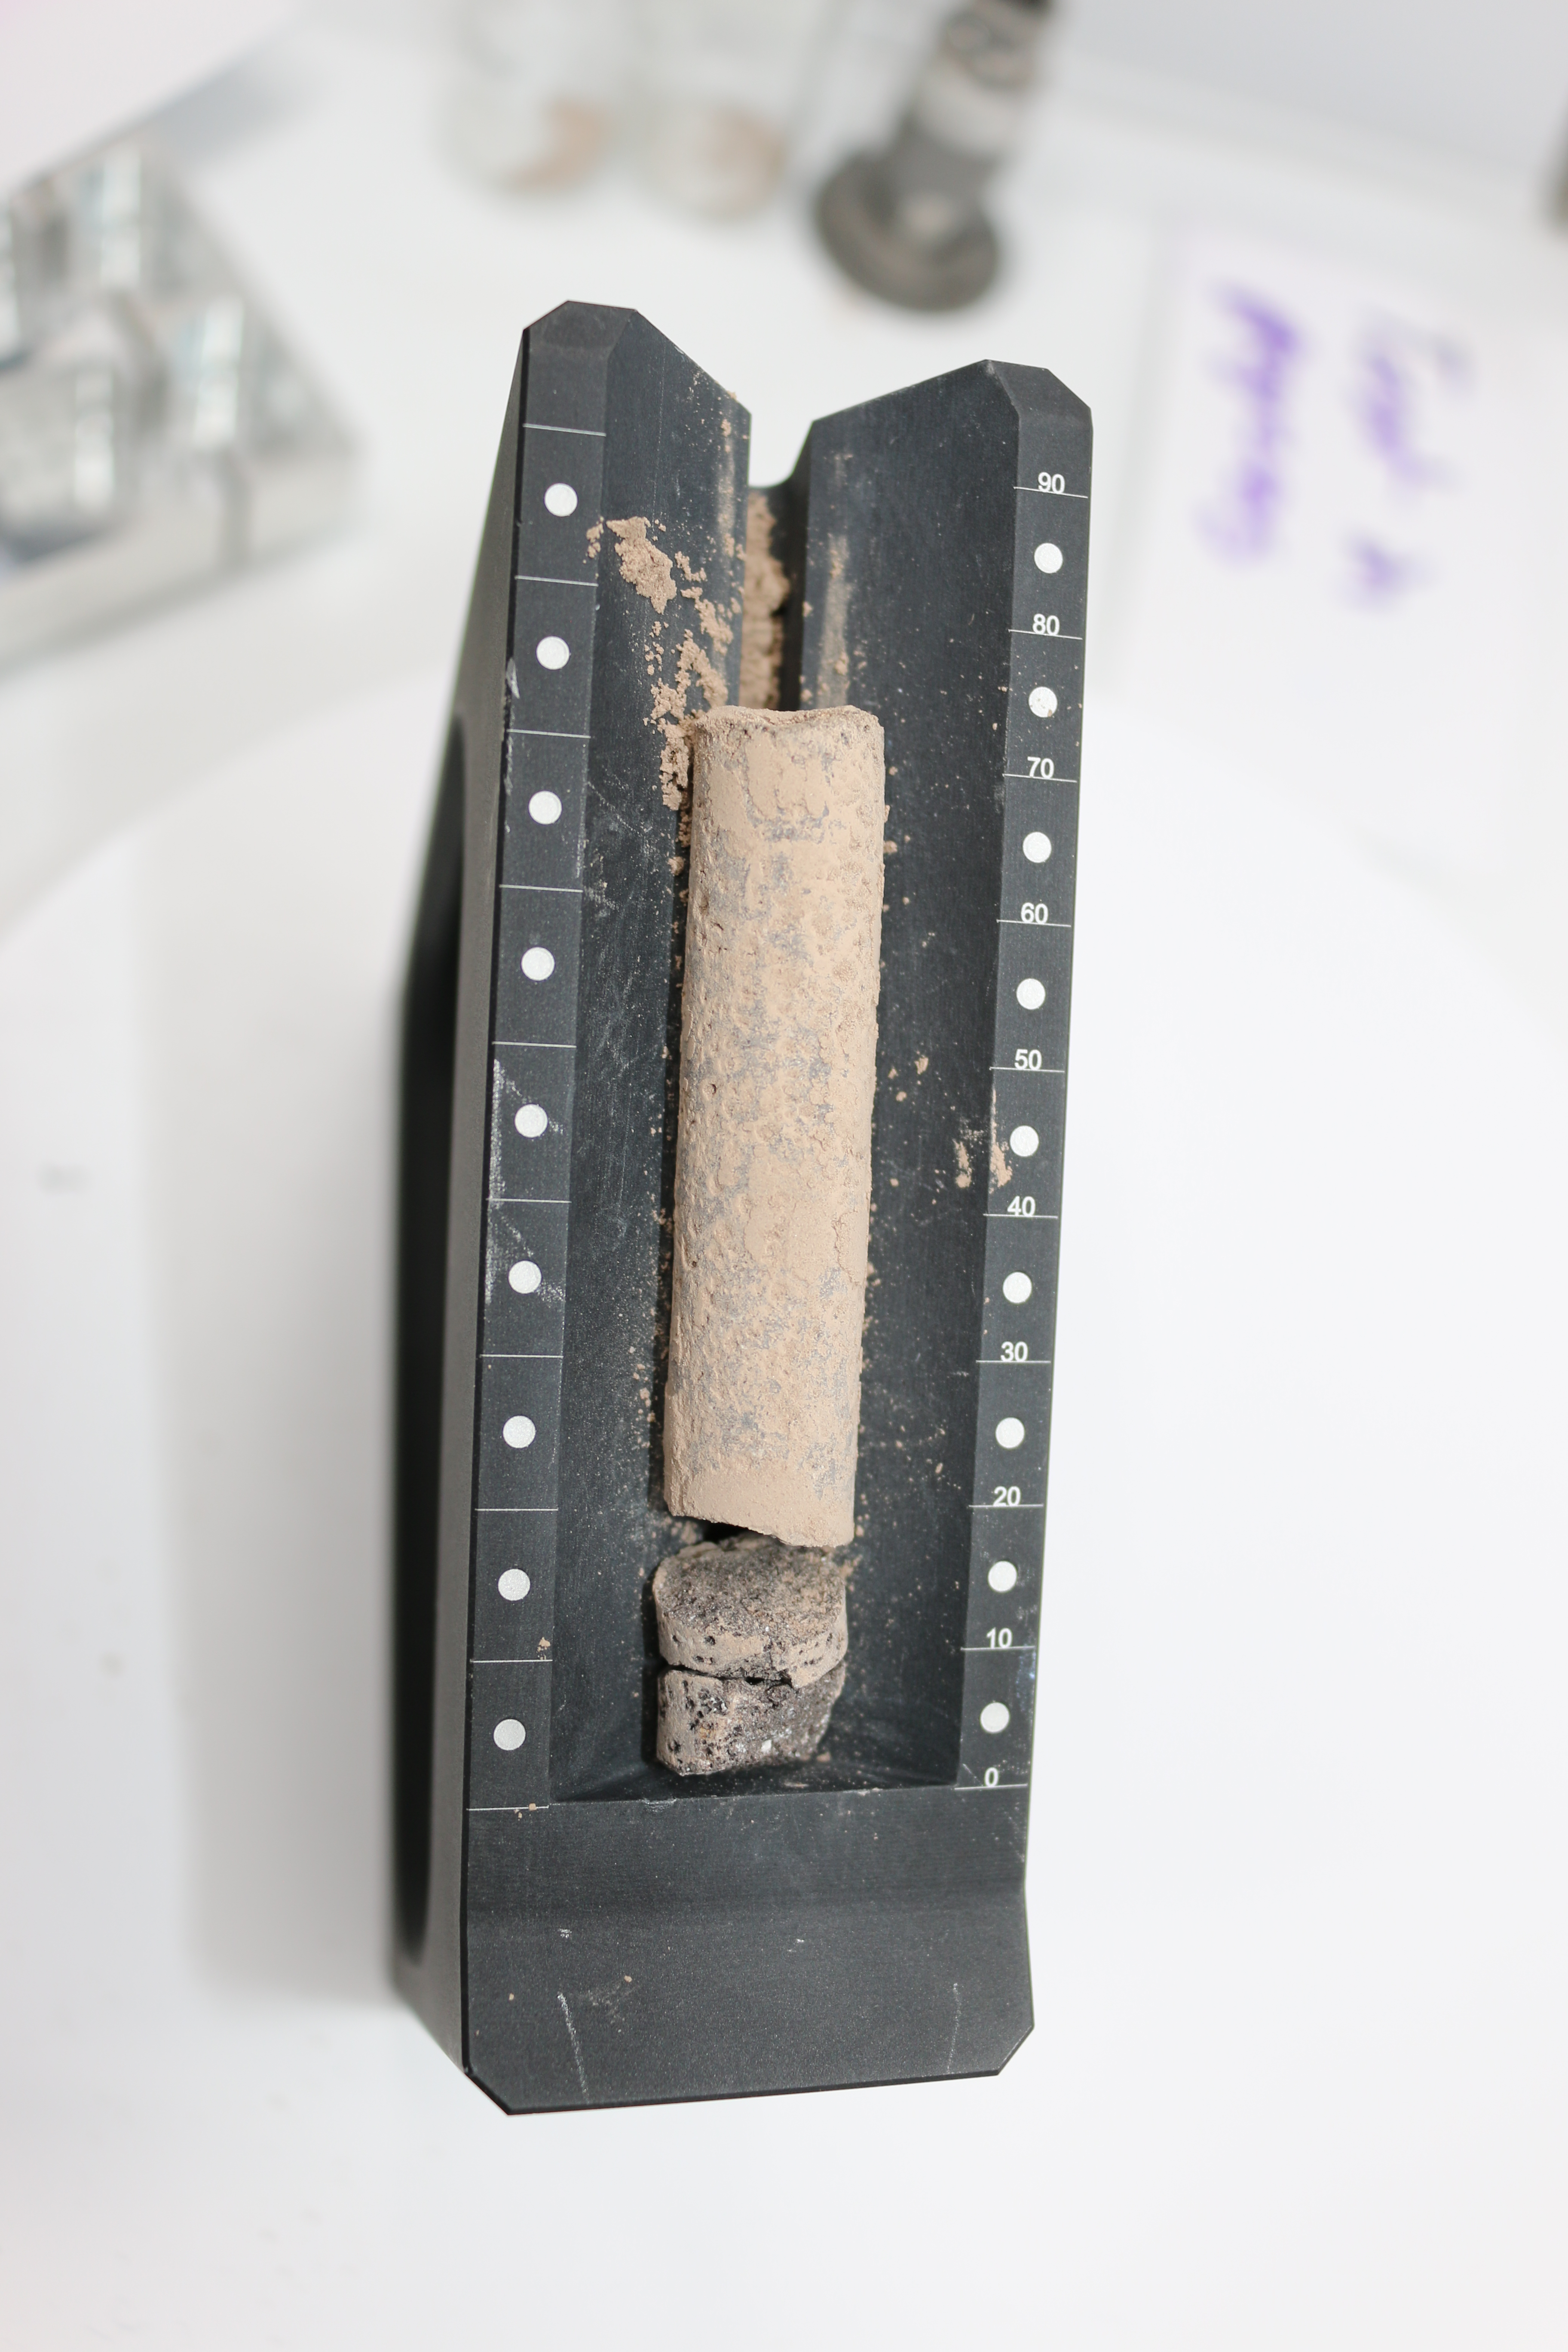

Cored-Rock Sample From Perseverance Test

This image shows a core, about 2.8 inches (71.1 millimeters) in length, collected from a basaltic rock during a test of the Perseverance rover’s Sampling and Caching System at NASA’s Jet Propulsion Laboratory in Southern California. After a sampling test is completed, engineers carefully remove the core from its sample tube and place it in a sample tray, as they’ve done here, to document the result.

A key objective for Perseverance’s mission on Mars is astrobiology, including the search for signs of ancient microbial life. The rover will characterize the planet’s geology and past climate, pave the way for human exploration of the Red Planet, and be the first mission to collect and cache Martian rock and regolith (broken rock and dust).

Subsequent NASA missions, in cooperation with ESA (European Space Agency), would send spacecraft to Mars to collect these sealed samples from the surface and return them to Earth for in-depth analysis.

The Mars 2020 Perseverance mission is part of NASA’s Moon to Mars exploration approach, which includes Artemis missions to the Moon that will help prepare for human exploration of the Red Planet.

JPL, which is managed for NASA by Caltech in Pasadena, California, built and manages operations of the Perseverance rover.

Credit: NASA/JPL-Caltech